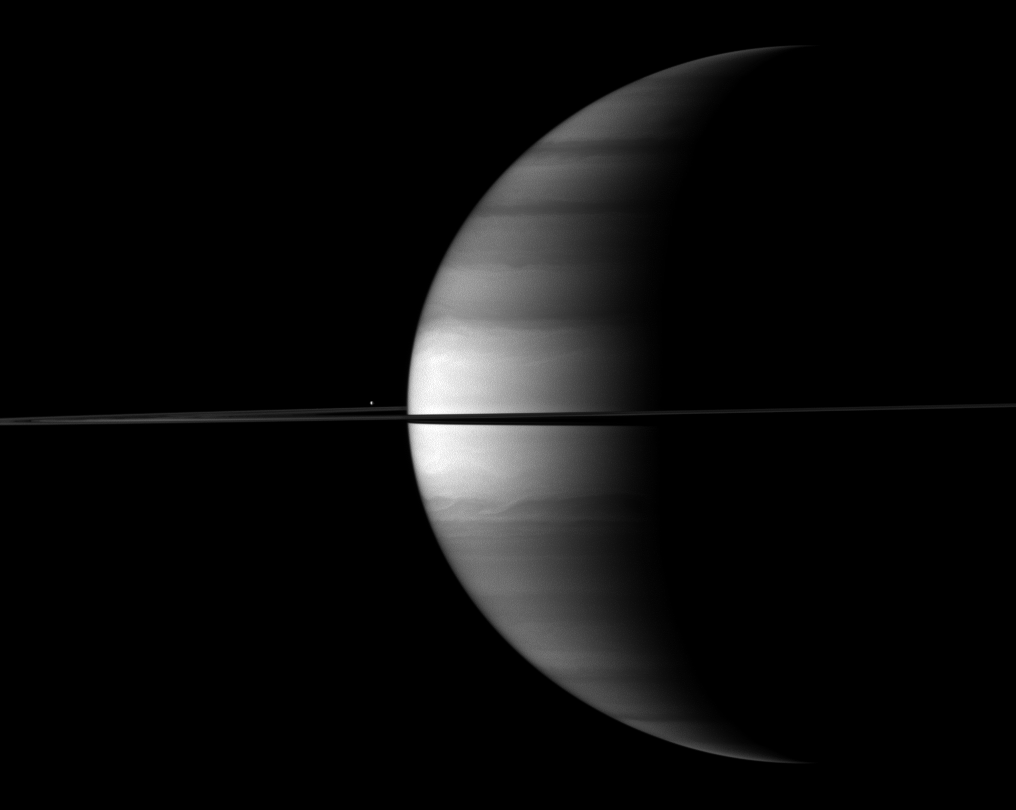

Brilliant Blip Beyond Saturn

The highly reflective moon Enceladus appears as a bright dot beyond a crescent Saturn in this Cassini image.

Enceladus (504 kilometers, or 313 miles across) is visible above the ringplane to the left of the center of the image, and the moon is farther away from Cassini than the planet is. This view looks toward the northern, sunlit side of the rings from just above the ringplane.

The image was taken with the Cassini spacecraft wide-angle camera on Oct. 23, 2009 using a spectral filter sensitive to wavelengths of near-infrared light centered at 728 nanometers. The view was obtained at a distance of approximately 2.8 million kilometers (1.7 million miles) from Enceladus and 2.6 million kilometers (1.6 million miles) from Saturn. Image scale is 149 kilometers (93 miles) per pixel.

The Cassini-Huygens mission is a cooperative project of NASA, the European Space Agency and the Italian Space Agency. The Jet Propulsion Laboratory, a division of the California Institute of Technology in Pasadena, manages the mission for NASA’s Science Mission Directorate, Washington, D.C. The Cassini orbiter and its two onboard cameras were designed, developed and assembled at JPL. The imaging operations center is based at the Space Science Institute in Boulder, Colo.

Credit: NASA/JPL/Space Science Institute